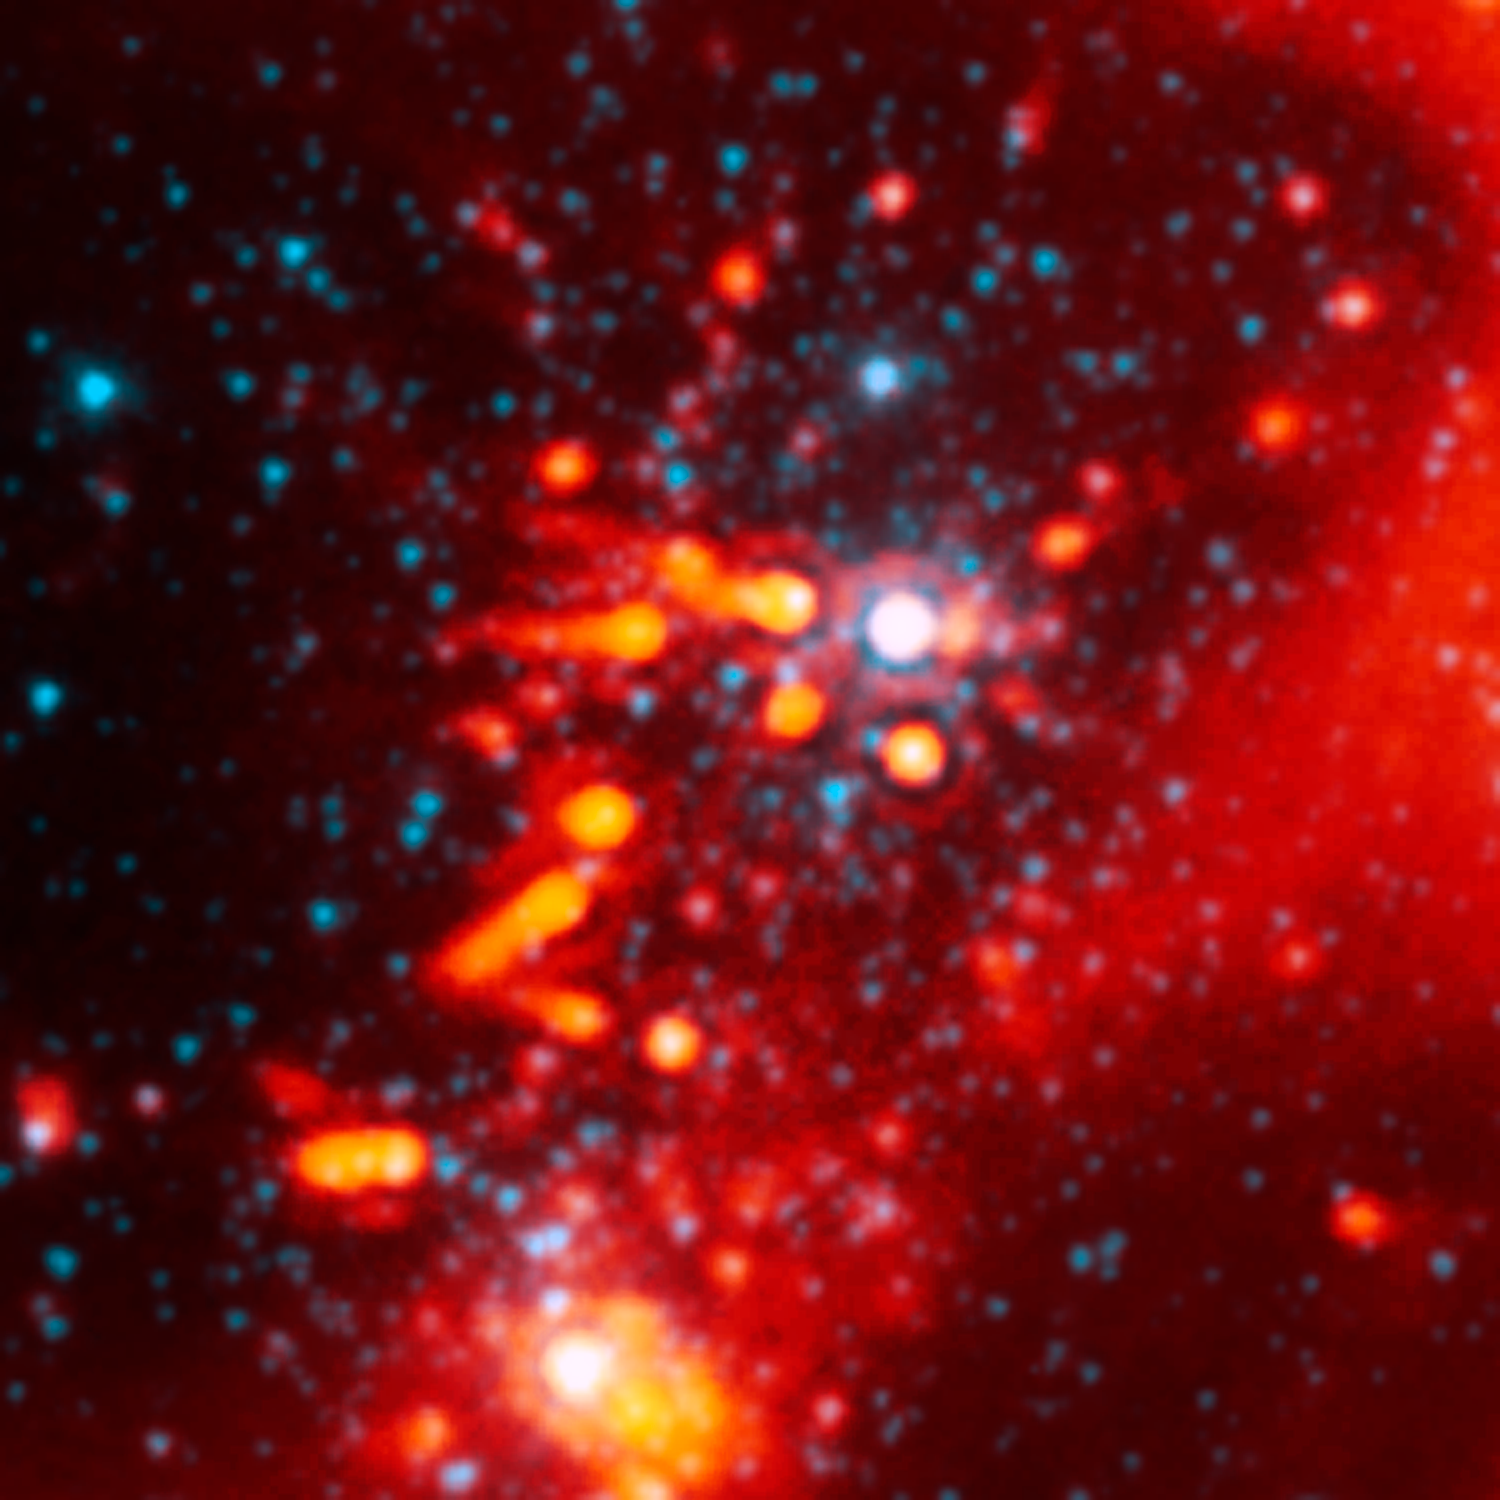

Devastated Stellar Neighborhood

This image from NASA's Spitzer Space Telescope shows the nasty effects of living near a group of massive stars: radiation and winds from the massive stars (white spot in center) are blasting planet-making material away from stars like our sun. The planetary material can be seen as comet-like tails behind three stars near the center of the picture. The tails are pointing away from the massive stellar furnaces that are blowing them outward.

The picture is the best example yet of multiple sun-like stars being stripped of their planet-making dust by massive stars.

The sun-like stars are about two to three million years old, an age when planets are thought to be growing out of surrounding disks of dust and gas. Astronomers say the dust being blown from the stars is from their outer disks. This means that any Earth-like planets forming around the sun-like stars would be safe, while outer planets like Uranus might be nothing more than dust in the wind.

This image shows a portion of the W5 star-forming region, located 6,500 light-years away in the constellation Cassiopeia. It is a composite of infrared data from Spitzer's infrared array camera and multiband imaging photometer. Light with a wavelength of 3.5 microns is blue, while light from the dust of 24 microns is orange-red.

Credit: NASA/JPL-Caltech/X. Koenig (Harvard-Smithsonian CfA)